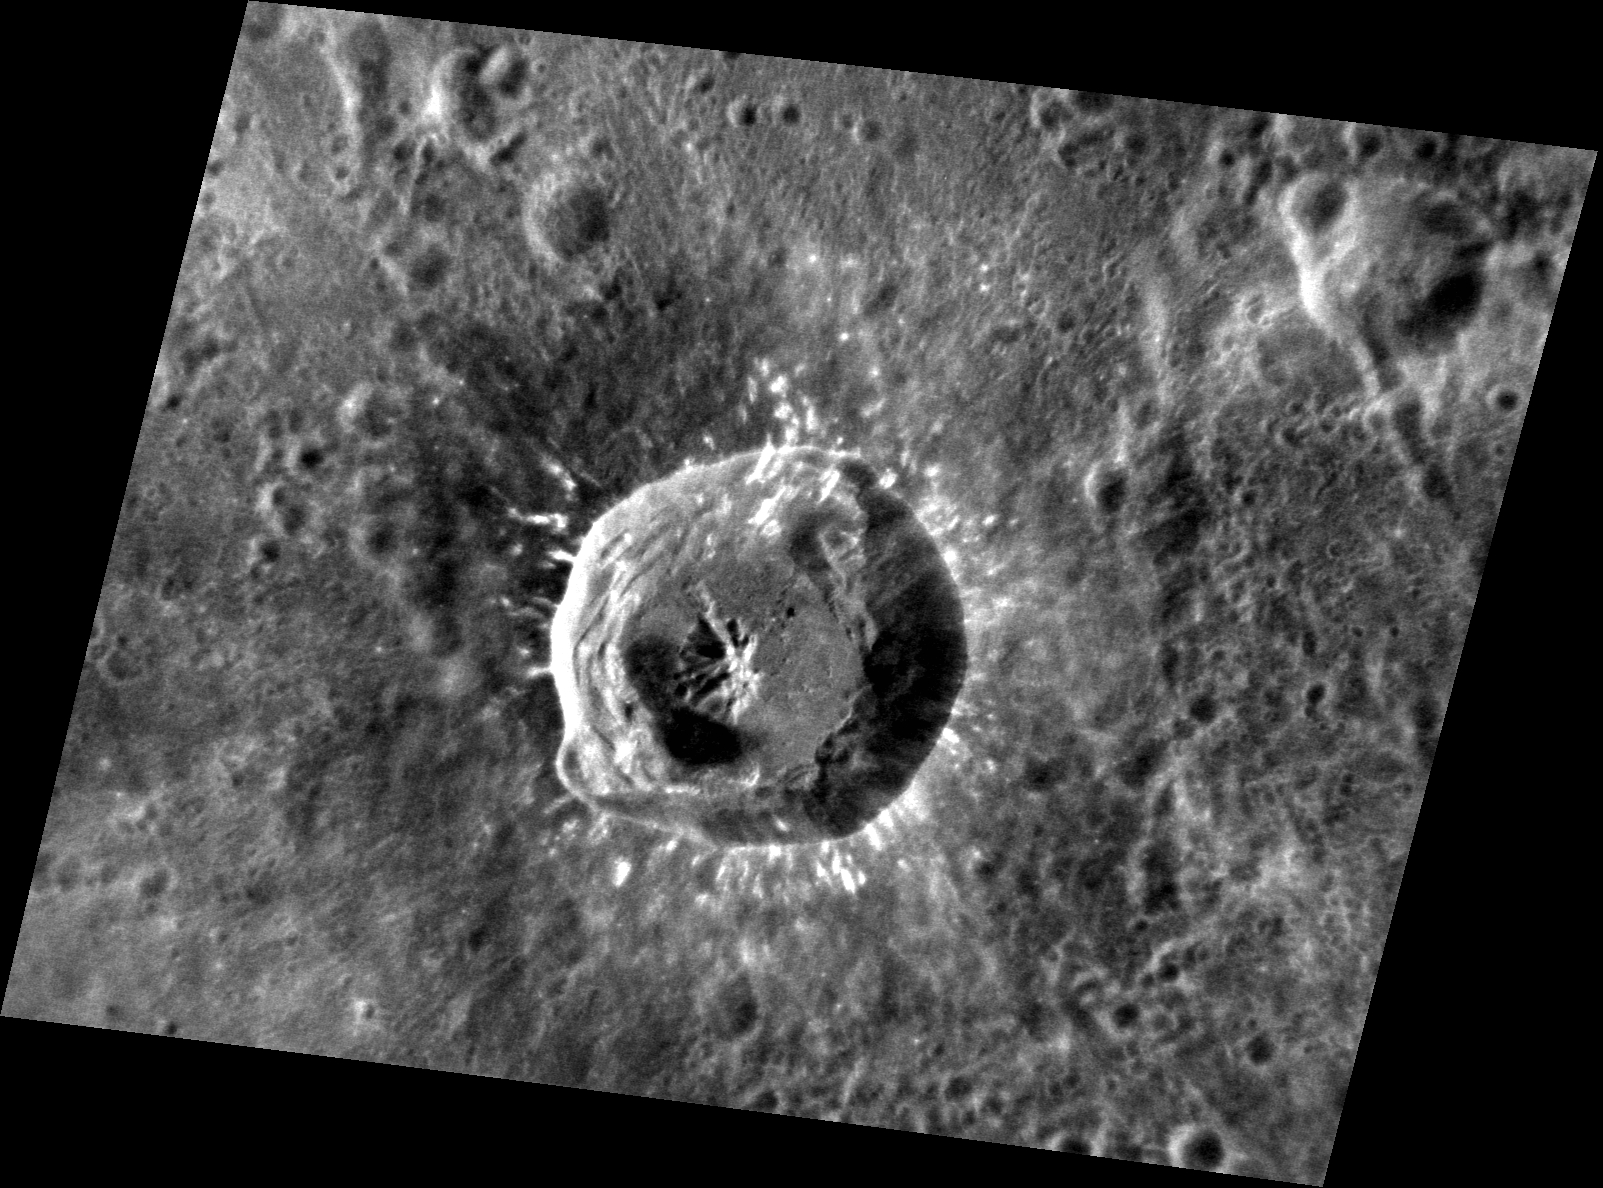

The Return of Xiao Zhao

The crater shown here is Xiao Zhao, a relatively young crater with a prominent system of bright rays. This image is extremely similar to one acquired previously, and that is by design. Certain features, like Xiao Zhao and locations with hollows, are being repeatedly imaged to look for any slight hints of change.

This image was acquired as a high-resolution targeted observation. Targeted observations are images of a small area on Mercury’s surface at resolutions much higher than the 200-meter/pixel morphology base map. It is not possible to cover all of Mercury’s surface at this high resolution, but typically several areas of high scientific interest are imaged in this mode each week.

Date acquired: December 19, 2012
Image Mission Elapsed Time (MET): 264389643
Image ID: 3167776
Instrument: Narrow Angle Camera (NAC) of the Mercury Dual Imaging System (MDIS)
Center Latitude: 10.64°
Center Longitude: 123.9° E
Resolution: 58 meters/pixel
Scale: Xiao Zhao has a diameter of 24 kilometers (15 miles).
Incidence Angle: 20.3°
Emission Angle: 40.8°
Phase Angle: 58.5°

The MESSENGER spacecraft is the first ever to orbit the planet Mercury, and the spacecraft’s seven scientific instruments and radio science investigation are unraveling the history and evolution of the Solar System’s innermost planet. Visit the Why Mercury? section of this website to learn more about the key science questions that the MESSENGER mission is addressing. During the one-year primary mission, MDIS acquired 88,746 images and extensive other data sets. MESSENGER is now in a year-long extended mission, during which plans call for the acquisition of more than 80,000 additional images to support MESSENGER’s science goals.

For information regarding the use of images, see the MESSENGER image use policy.

Credit: NASA/Johns Hopkins University Applied Physics Laboratory/Carnegie Institution of Washington